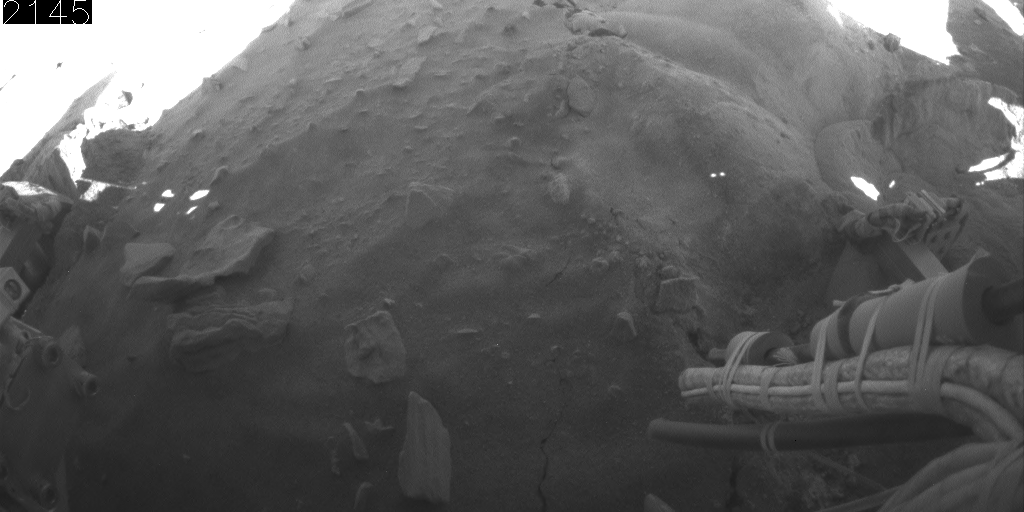

Rear Camera View of Backward Drive, Sols 2145-2154

This animation aids evaluation of NASA’s Mars Exploration Rover Spirit’s motion during five drives on sols 2145 through 2154 (Jan. 14 through Jan. 23, 2010).

The series of wide-angle views shown one after the other in this animation come from Spirit’s rear hazard-avoidance camera.

The view is toward the south, looking down at Spirit’s rear wheels.

Credit: NASA/JPL-Caltech